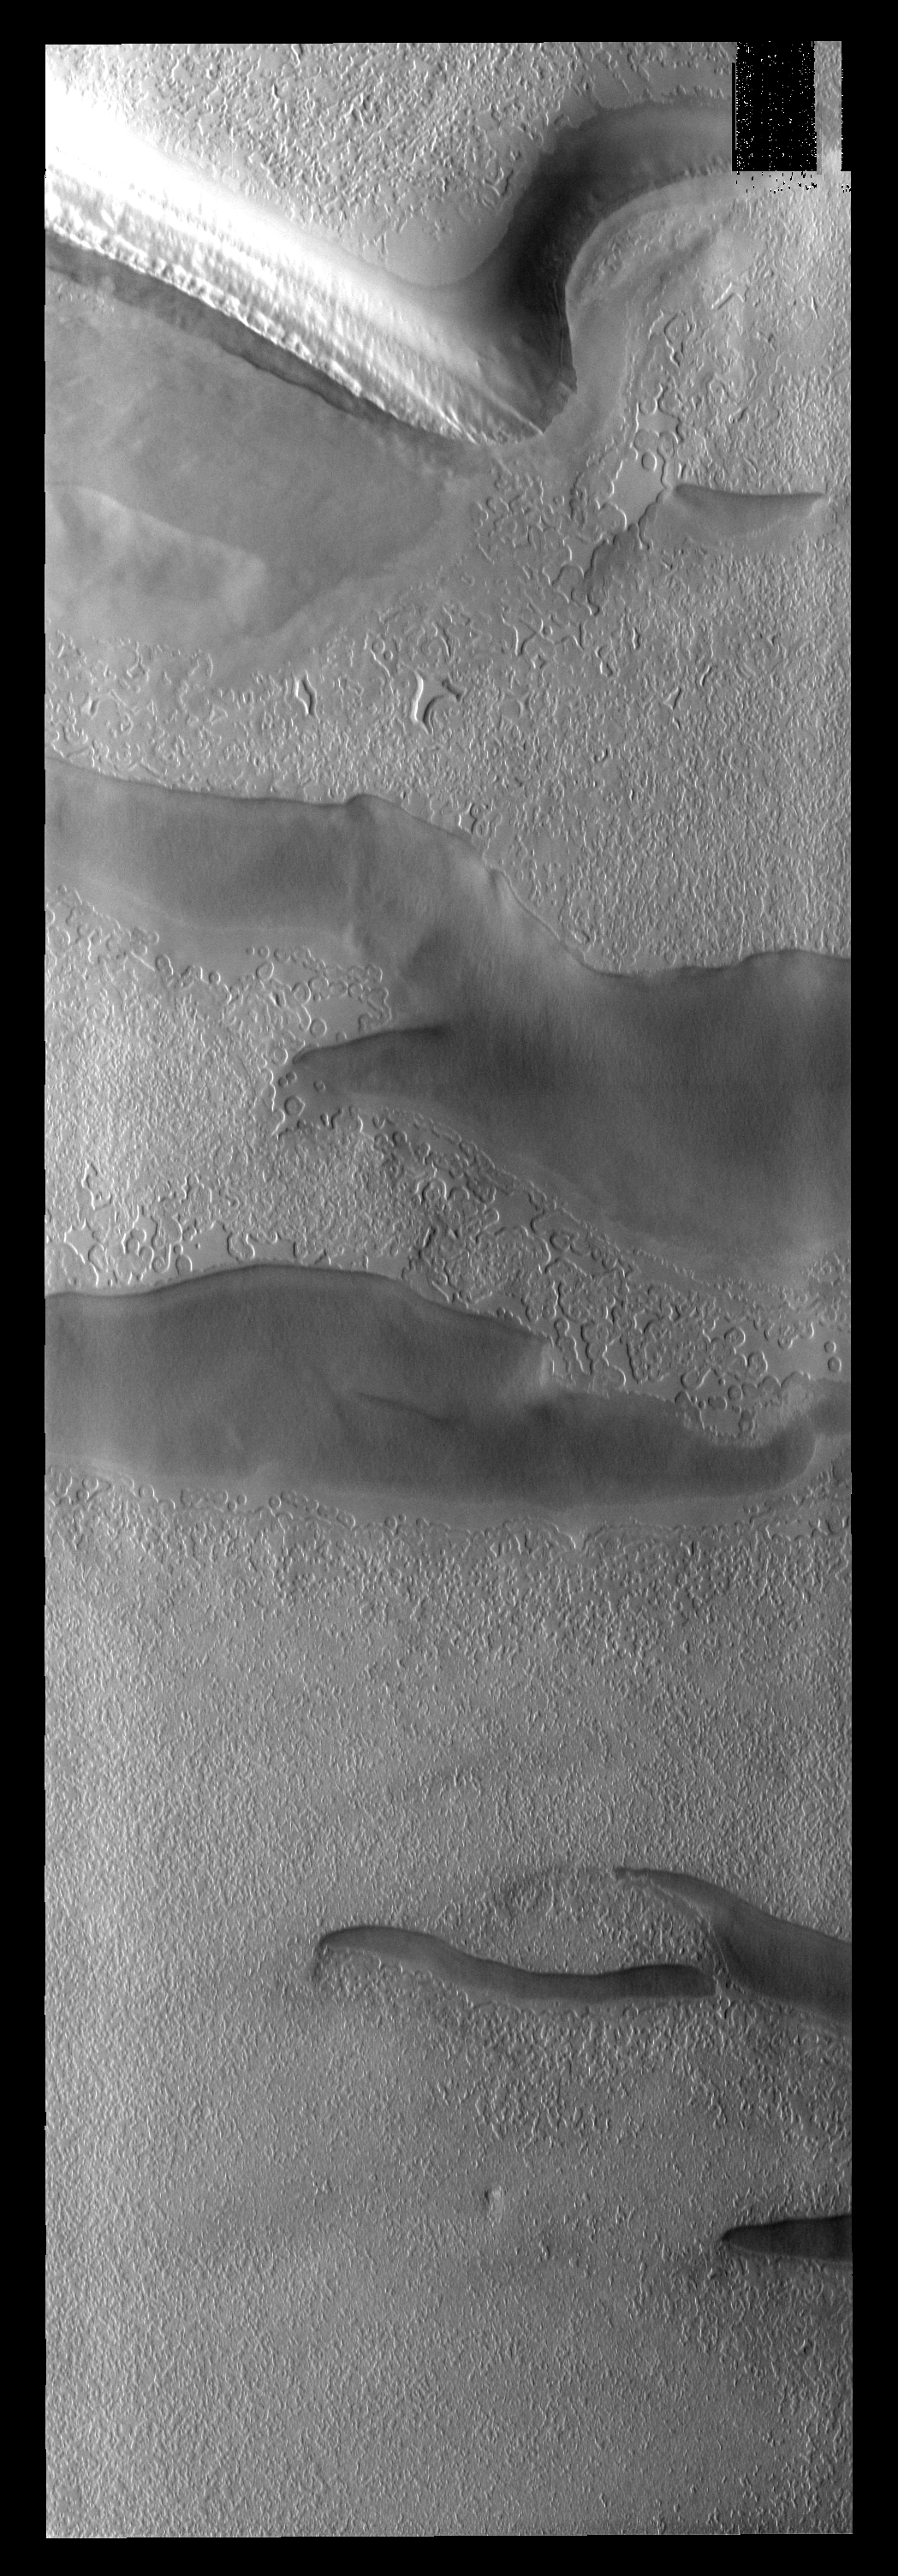

South Pole

This image of the south pole shows different surface textures and darker depression. Layering is visible in the plateau at the top of the image.

Image information: VIS instrument. Latitude -86.9N, Longitude 274.8E. 17 meter/pixel resolution.

Please see the THEMIS Data Citation Note for details on crediting THEMIS images.

Note: this THEMIS visual image has not been radiometrically nor geometrically calibrated for this preliminary release. An empirical correction has been performed to remove instrumental effects. A linear shift has been applied in the cross-track and down-track direction to approximate spacecraft and planetary motion. Fully calibrated and geometrically projected images will be released through the Planetary Data System in accordance with Project policies at a later time.

NASA’s Jet Propulsion Laboratory manages the 2001 Mars Odyssey mission for NASA’s Office of Space Science, Washington, D.C. The Thermal Emission Imaging System (THEMIS) was developed by Arizona State University, Tempe, in collaboration with Raytheon Santa Barbara Remote Sensing. The THEMIS investigation is led by Dr. Philip Christensen at Arizona State University. Lockheed Martin Astronautics, Denver, is the prime contractor for the Odyssey project, and developed and built the orbiter. Mission operations are conducted jointly from Lockheed Martin and from JPL, a division of the California Institute of Technology in Pasadena.

Credit: NASA/JPL/ASU